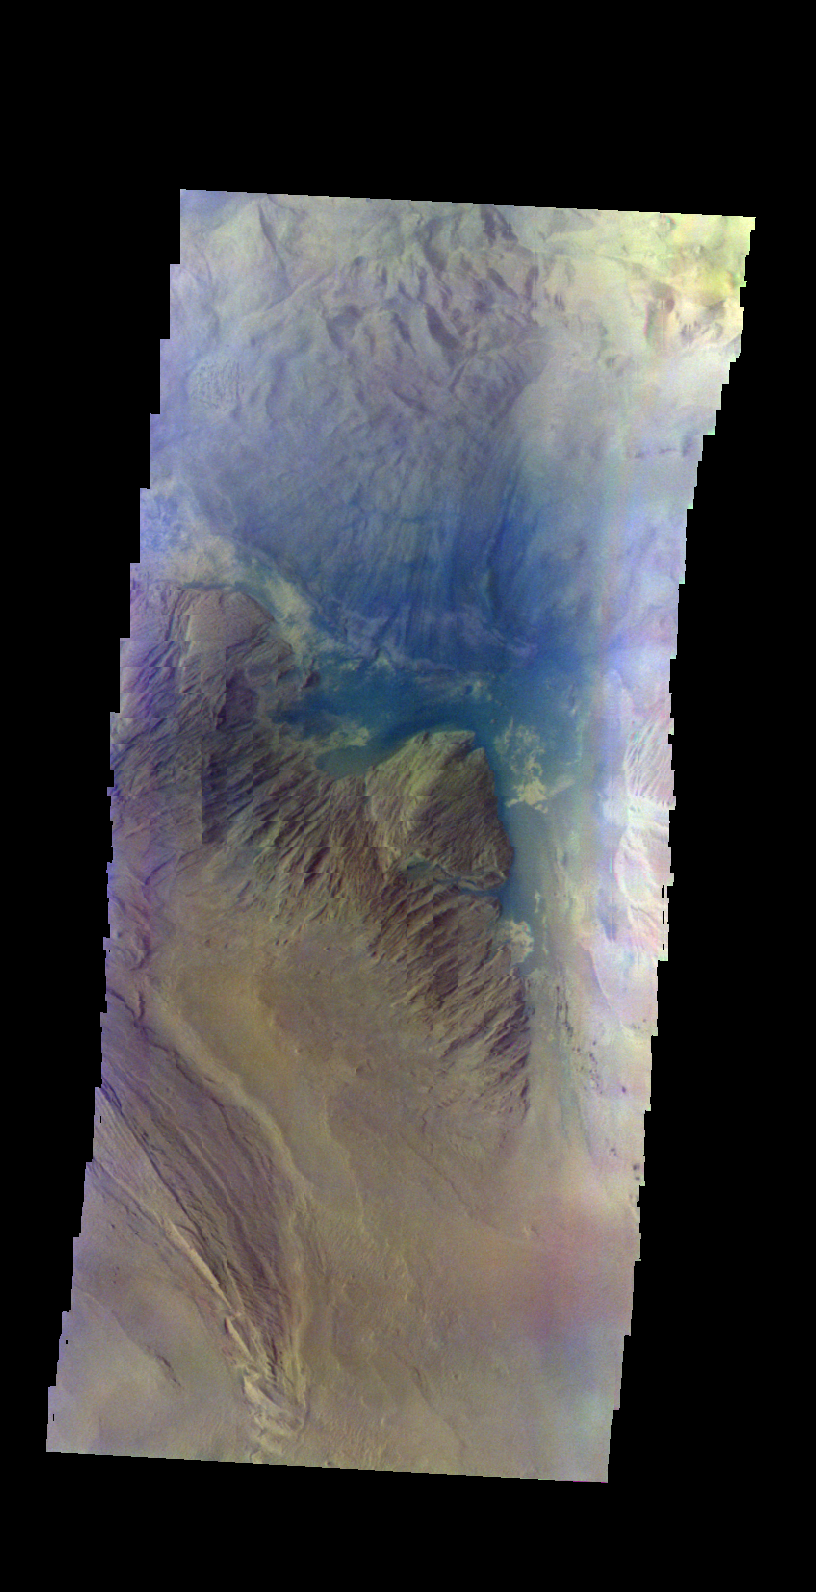

Ophir Chasma – False Color

The THEMIS VIS camera contains 5 filters. The data from different filters can be combined in multiple ways to create a false color image. These false color images may reveal subtle variations of the surface not easily identified in a single band image. Today’s false color image shows part of Ophir Chasma. The wavy edges of the image are a result of elevation variations and a unique period of spacecraft orientation.

Credit: NASA/JPL-Caltech/ASU